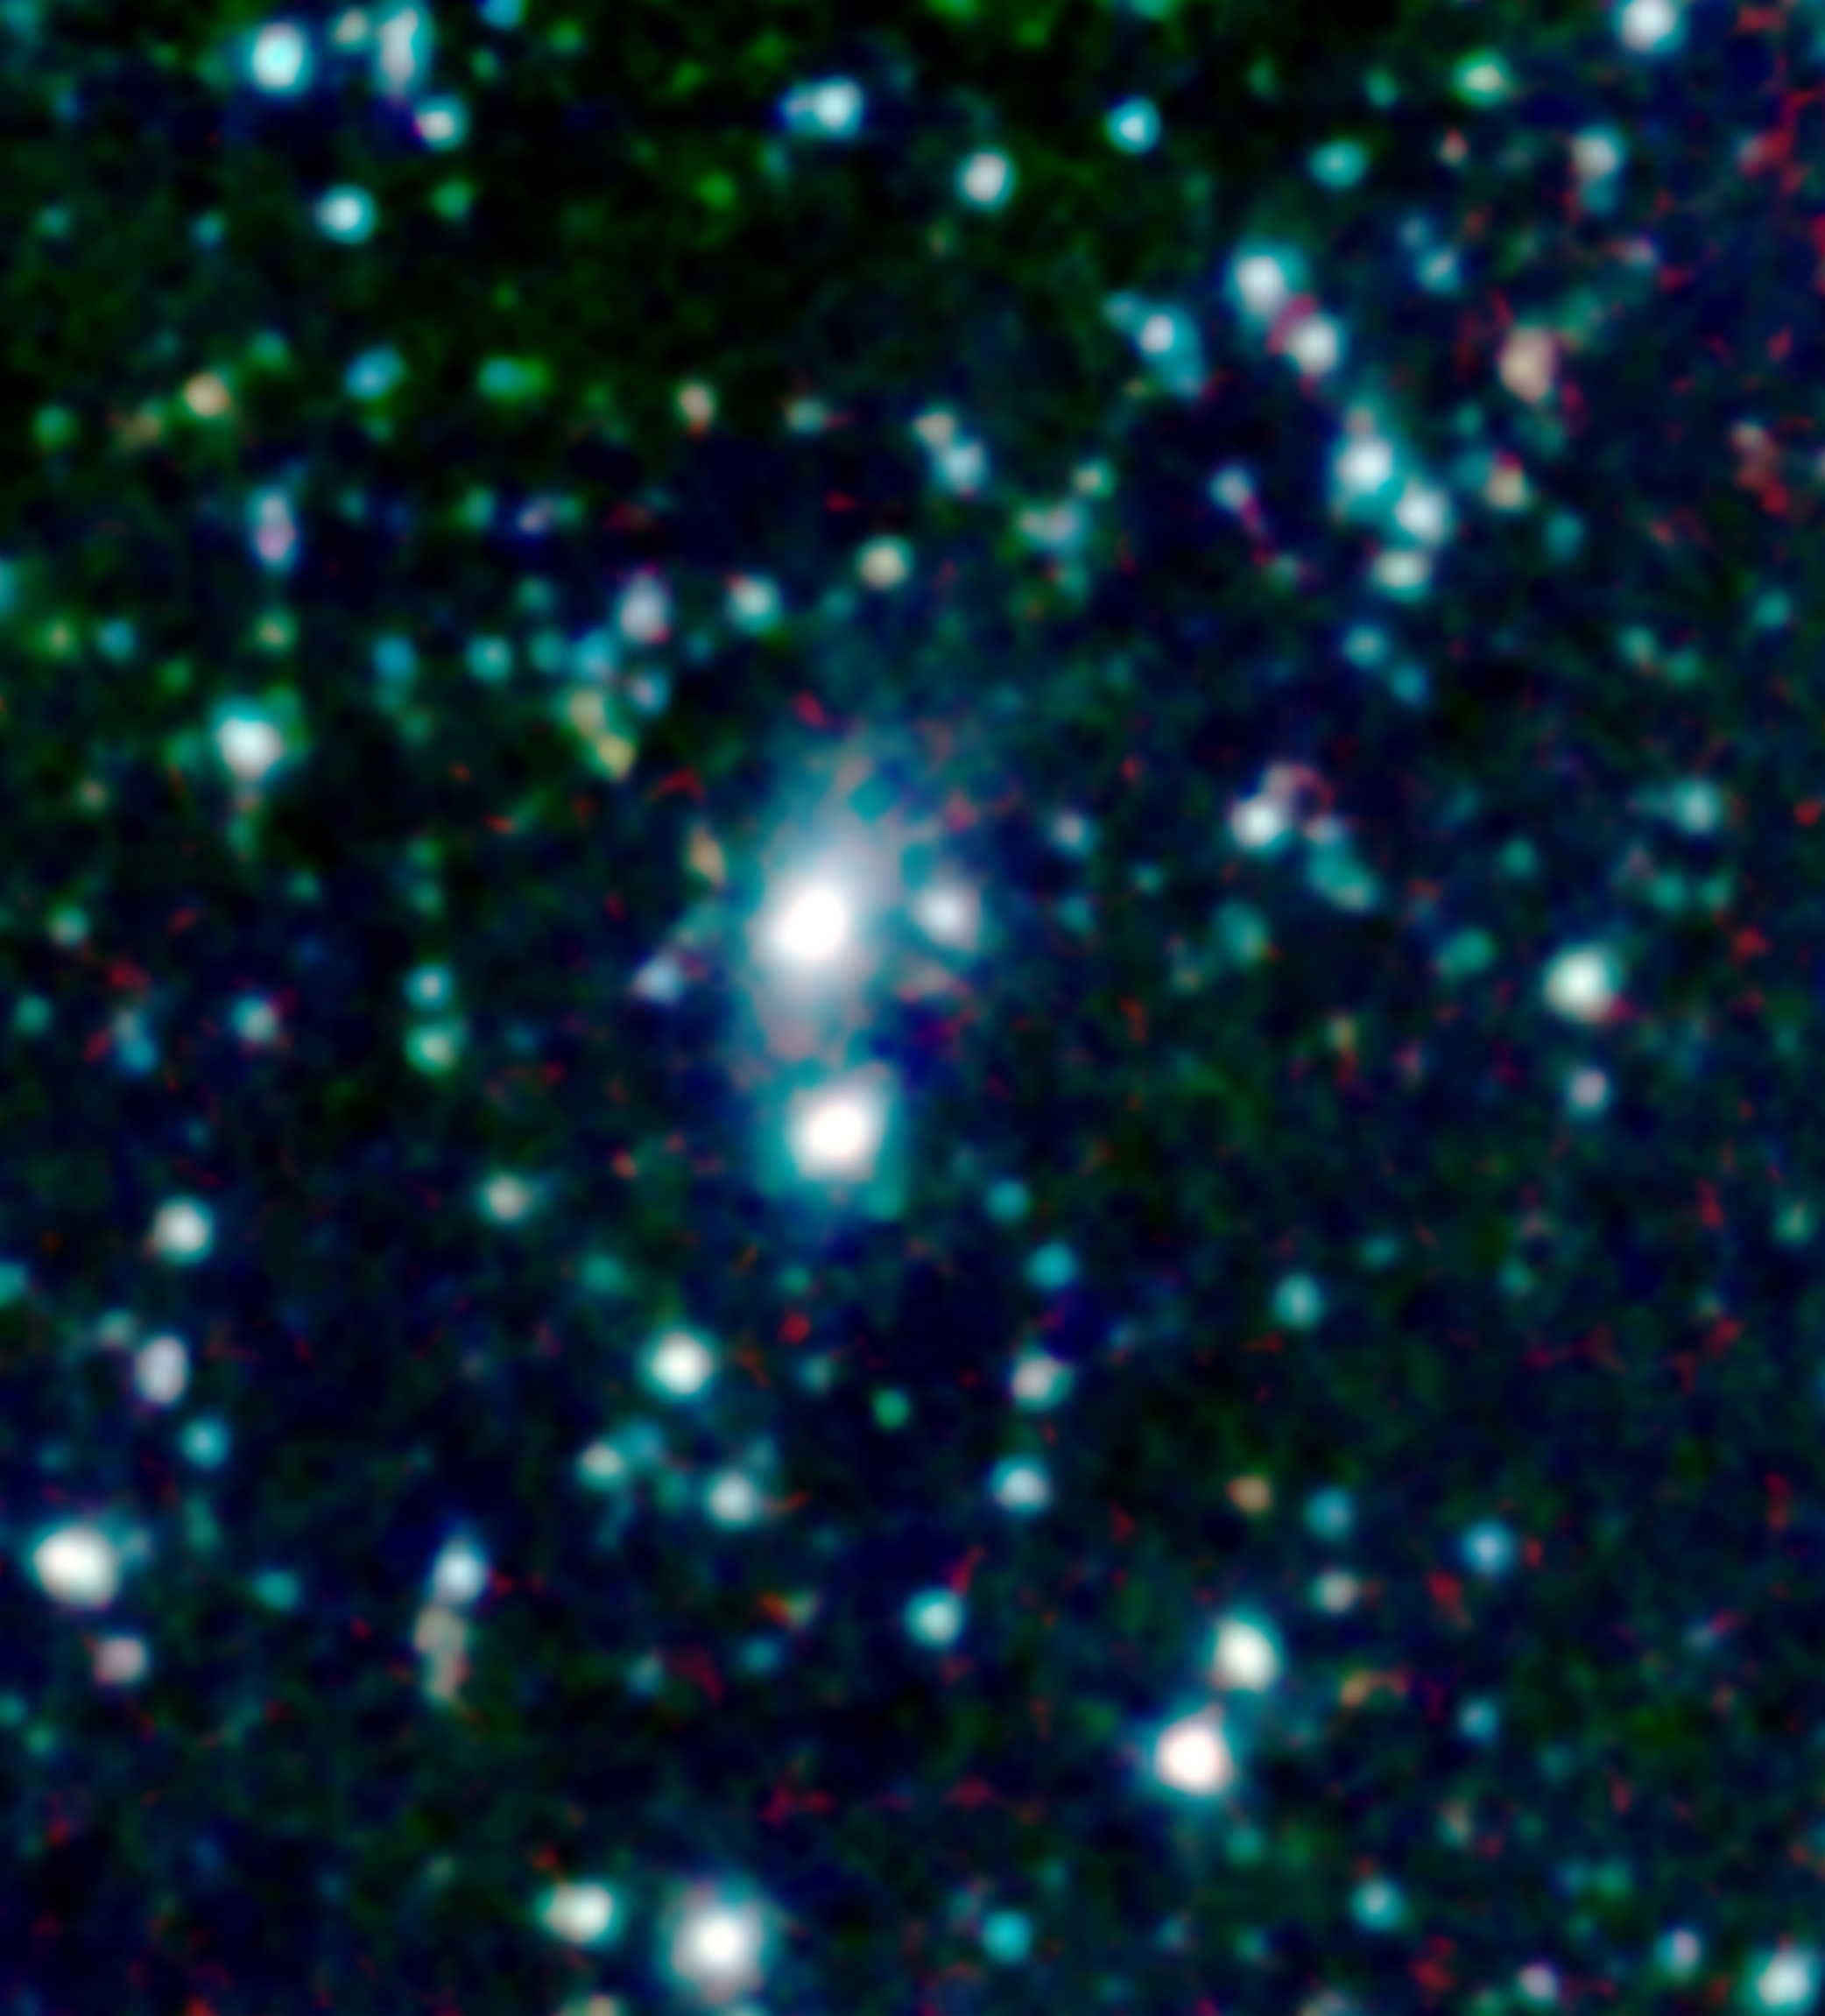

Wanted: Galactic Thief Who Steals Gas

Poster Version

A big galaxy is stealing gas right off the “back” of its smaller companion in this new image from NASA’s Spitzer Space Telescope. The stolen gas is hot, but it might eventually cool down to make new stars and planets.

The robber galaxy, called 3C 326 North, and its victim, 3C 326 South, are located about a billion light-years away from Earth in the Serpens constellation. They are both called radio galaxies, because the relativistic jets streaming out of their centers give off a great deal of radio waves. Other dots in the picture are foreground stars and background galaxies.

When astronomers first collected data on the 3C 326 galaxies with Spitzer’s infrared spectrometer, they were surprised to find that 3C 326 North is loaded with an enormous amount of hot gas, called molecular hydrogen gas, which is fuel for stars and planets. They then studied this archived picture taken with Spitzer’s infrared array camera and noticed a tail of stars connecting 3C 326 North to 3C 326 South. This tail revealed that the galactic pair are gravitationally tangled and might eventually merge –and that 3C 326 North must be hoisting gas from its smaller companion.

How is 3C 326 stealing the gas? The answer is gravity. The larger 3C 326 North, which is about the same mass as our Milky Way galaxy, has more gravity so the gas from 3C 326 South falls toward it in the same way that water rolls down hill on Earth. Even in space, it seems the bullies are bigger!

This image shows infrared light of three wavelengths: 8-micron light is red; 4.5 microns is green; 3.6 microns is blue.

Credit: NASA/JPL-Caltech